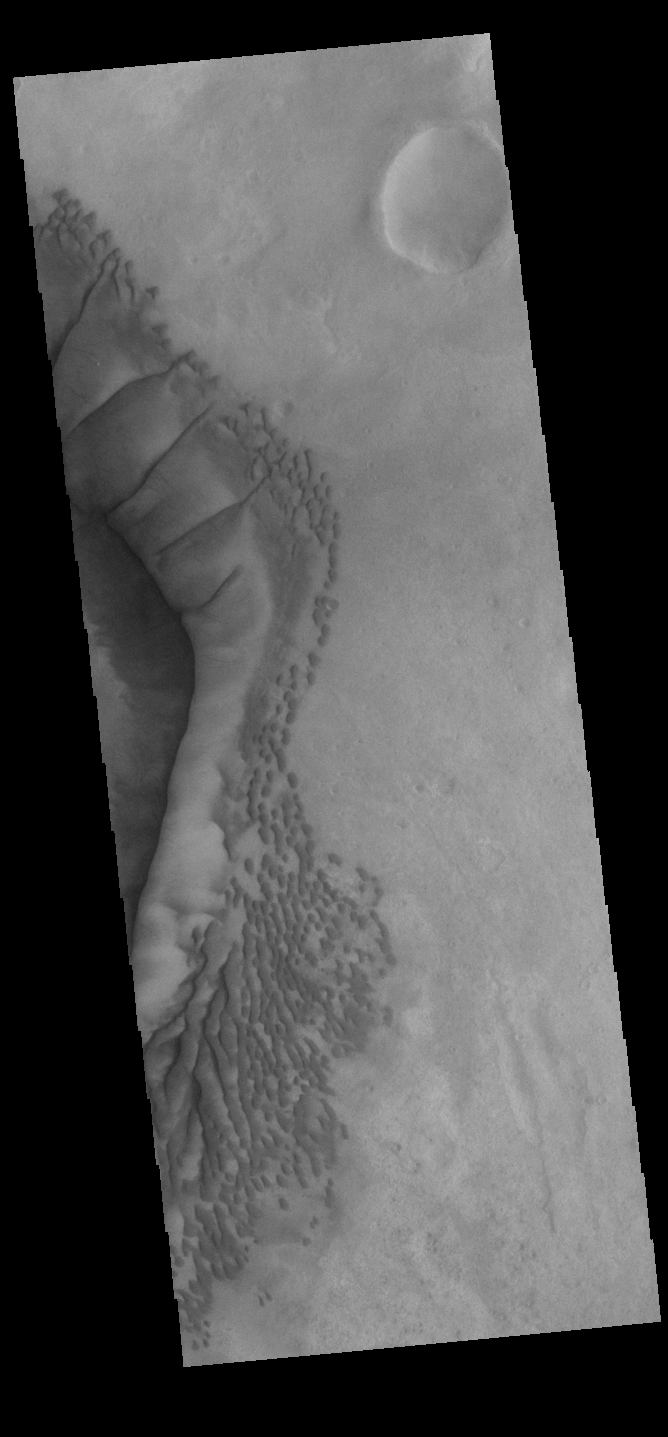

Russell Crater Dunes

The complex dune forms in this VIS image are located on the floor of Russell Crater. The large ridge dune is unique to Russell Crater. Russell Crater is located in Noachis Terra and is 135km (83miles) in diameter.

Credit: NASA/JPL-Caltech/ASU